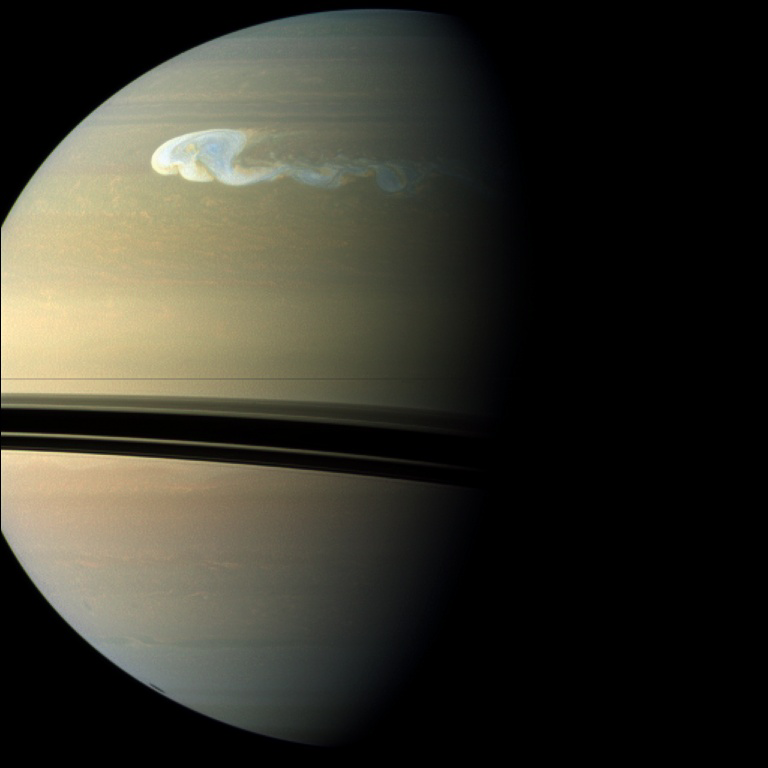

Spotting Saturn’s Northern Storm

NASA’s Cassini spacecraft captures a composite near-true-color view of the huge storm churning through the atmosphere in Saturn’s northern hemisphere.

This storm is the largest and most intense observed on Saturn by NASA’s Voyager or Cassini spacecraft. The storm is still active. As scientists have tracked this storm over several months, they have found it covers 500 times the area of the biggest of the southern hemisphere storms observed earlier in the Cassini mission (see PIA06197 and PIA12576). The shadow cast by Saturn’s rings has a strong seasonal effect, and it is possible that the switch to powerful storms now being located in the northern hemisphere is related to the change of seasons after the planet’s August 2009 equinox.

In an image captured Dec. 5, 2010, scientists saw a small white spot with a size of about 800 miles (1,300 kilometers) north-to-south and 1,600 miles (2,500 kilometers) east-to-west. In this view, taken on Dec. 24, 2010, the storm has grown to a north-to-south, or latitudinal, extent of about 6,000 miles (10,000 kilometers) three weeks after the storm started. The main part of the storm has an east-to-west, or longitudinal, extent of about 11,000 miles (17,000 kilometers) in this view. Other images taken at the same time show the tail extending almost one-third of the way around the planet – a distance of 62,000 miles (100,000 kilometers).

See PIA12825 for a false-color view taken about two months after this view, with the storm’s tail encircling the planet and the latitudinal extent swollen to almost 9,000 miles (15,000 kilometers).

Periodic, huge storms called Great White Spots have been observed in previous Saturnian years (each of which is about 30 Earth years), usually appearing in late northern summer. Saturn is now experiencing early northern spring, so this storm, if it is a Great White Spot, is happening earlier than usual. This storm is about as large as the largest of the Great White Spots, which also encircled the planet but had latitudinal sizes ranging up to 12,000 miles (20,000 kilometers). The Voyager and Cassini spacecraft were not at Saturn for previous Great White Spot appearances.

This view looks toward the southern, unilluminated side of the rings from just below the ring plane.

Images taken using red, green and blue spectral filters are usually combined to create a natural color view. Because a visible red light image was not available, an image taken using a spectral filter sensitive to wavelengths of near-infrared light centered at 752 nanometers was used in place of red. So the color is close to natural color, but is not exact.

The images were taken with the Cassini spacecraft wide-angle camera. The view was obtained at a distance of approximately 1.2 million miles (1.9 million kilometers) from Saturn and at a sun-Saturn-spacecraft, or phase, angle of 71 degrees. Because the three images were of different resolutions, they were all projected to the same scale of about 89 miles (143 kilometers) per pixel.

The Cassini-Huygens mission is a cooperative project of NASA, the European Space Agency and the Italian Space Agency. The Jet Propulsion Laboratory, a division of the California Institute of Technology in Pasadena, manages the Cassini-Huygens mission for NASA’s Science Mission Directorate, Washington. The Cassini orbiter and its two onboard cameras were designed, developed and assembled at JPL. The imaging team is based at the Space Science Institute in Boulder, Colo.

Credit: NASA/JPL-Caltech/Space Science Institute